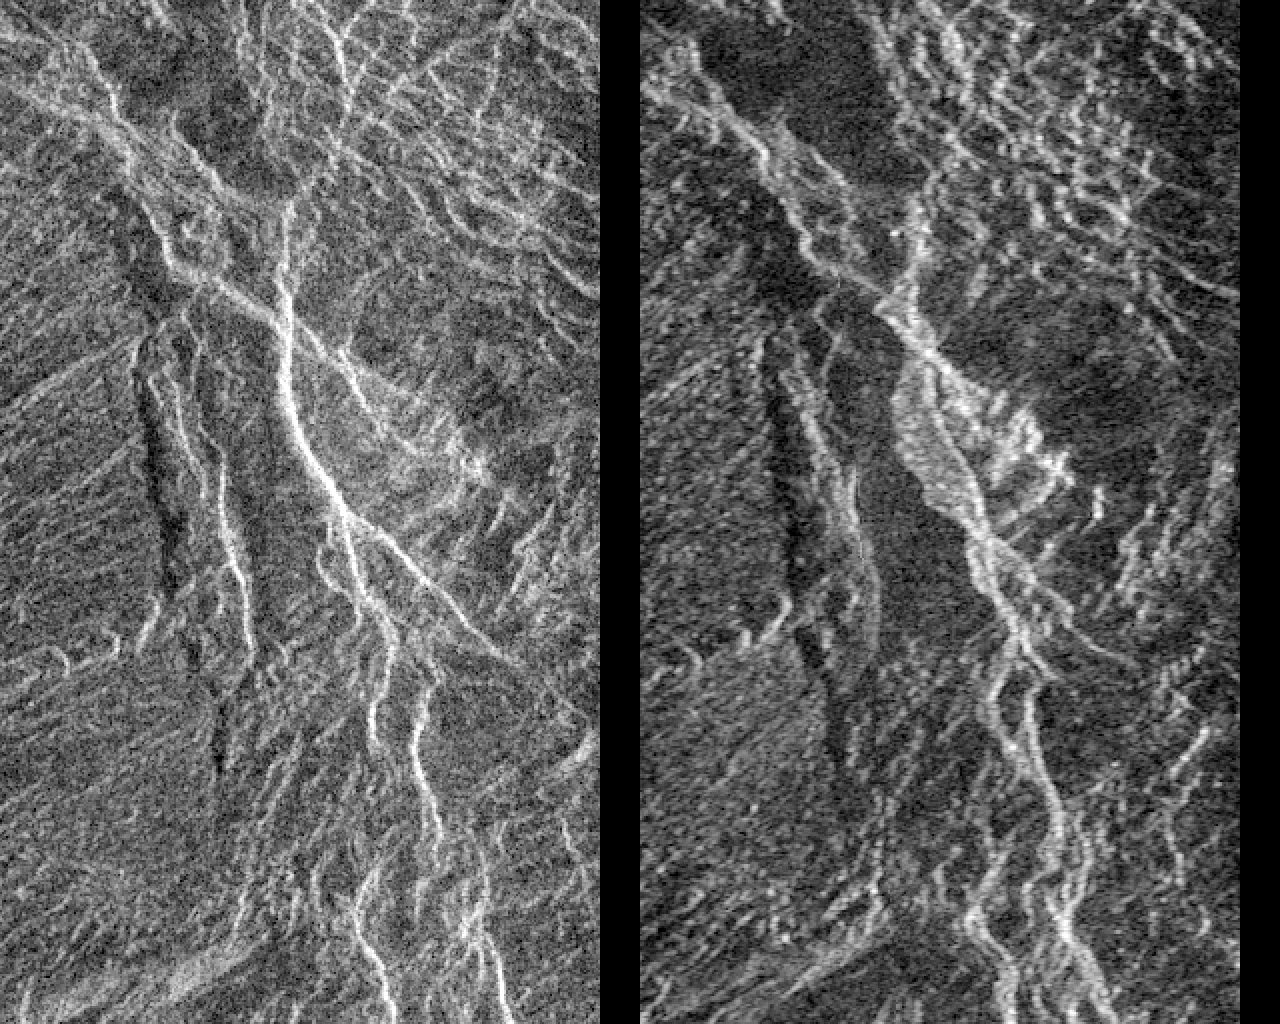

Venus – Aphrodite Terra

Landslides on Venus! The image on the left was taken in late November of 1990 during Magellan’s first trip around Venus. The image on the right was taken July 23, as the Magellan spacecraft passed over the region for the second time. Each image is 24 kilometers (14.4 miles) across and 38 kilometers (23 miles) long, and is centered at 2 degrees south latitude and 74 degrees east longitude. This pair of Magellan images shows a region in Aphrodite Terra, within a steeply sloping valley that is cut by many fractures. In the center of the image on the right, a bright, flow-like area can be seen extending to the west (left) of a bright fracture. The bright, rough area has appeared and the fracture has changed position in the 8 months since the first image was made. A ‘Venusquake’ may have occurred, producing a new scarp and causing a landslide (the bright area) to form. This is the first evidence of active tectonics occurring on other planets in the solar system. Resolution of the Magellan data is 120 meters (400 feet).

Credit: NASA/JPL